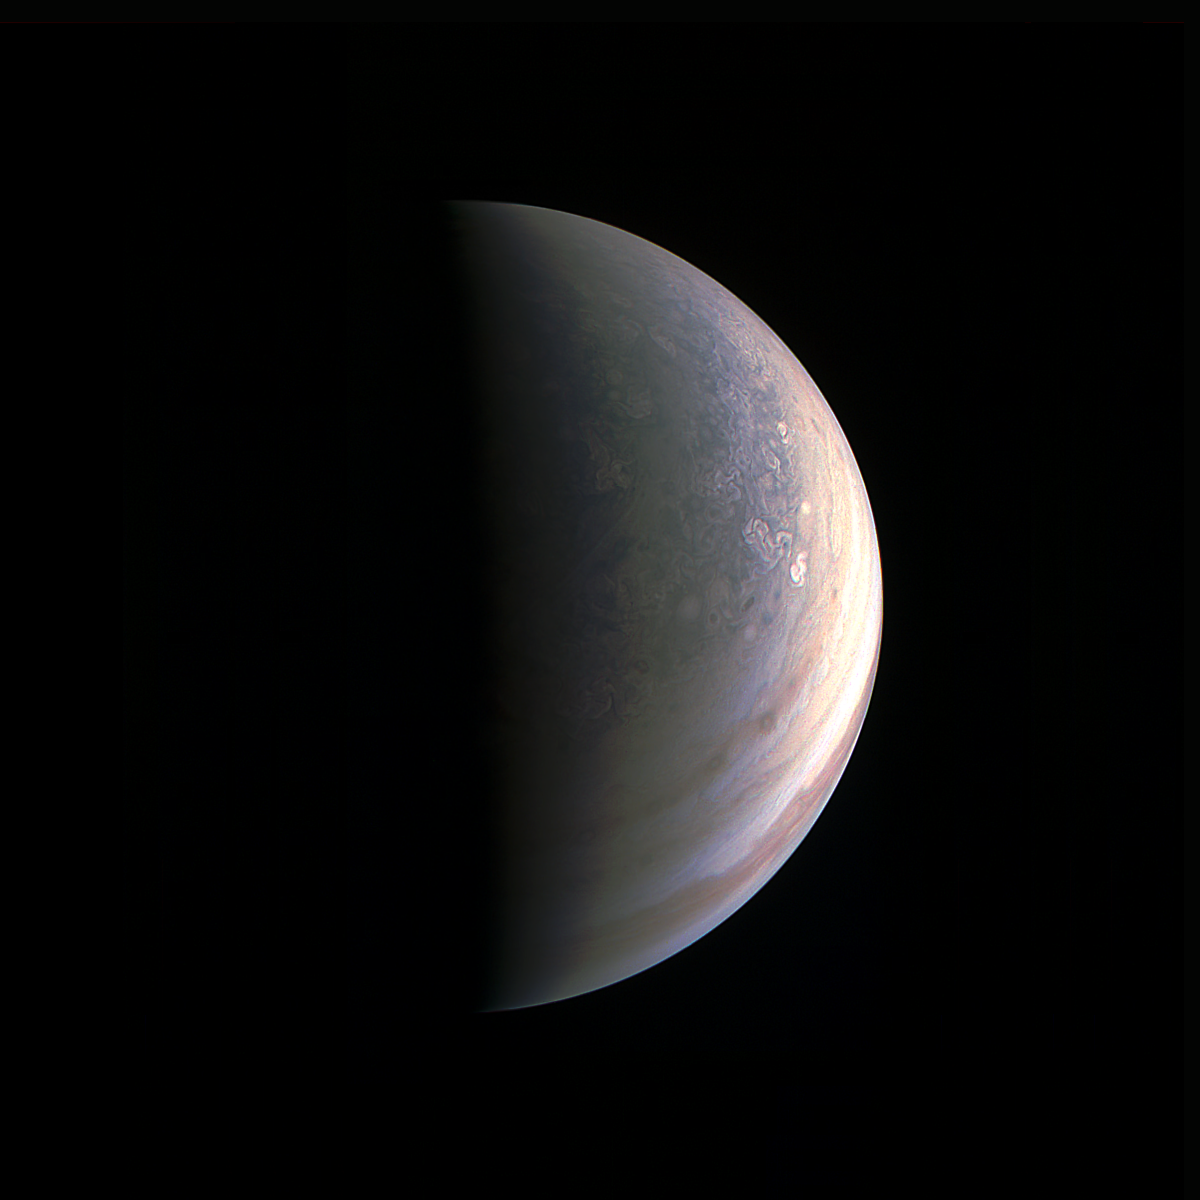

Closing in on Jupiter’s North Pole

As NASA’s Juno spacecraft closed in on Jupiter for its Aug. 27, 2016 pass, its view grew sharper and fine details in the north polar region became increasingly visible.

The JunoCam instrument obtained this view on August 27, about two hours before closest approach, when the spacecraft was 120,000 miles (195,000 kilometers) away from the giant planet (i.e., for Jupiter’s center).

Unlike the equatorial region’s familiar structure of belts and zones, the poles are mottled with rotating storms of various sizes, similar to giant versions of terrestrial hurricanes. Jupiter’s poles have not been seen from this perspective since the Pioneer 11 spacecraft flew by the planet in 1974.

NASA’s Jet Propulsion Laboratory, Pasadena, California, manages the Juno mission for the principal investigator, Scott Bolton, of Southwest Research Institute in San Antonio. The Juno mission is part of the New Frontiers Program managed at NASA’s Marshall Space Flight Center in Huntsville, Alabama. Lockheed Martin Space Systems, Denver, built the spacecraft. JPL is a division of Caltech in Pasadena.

Credit: NASA/JPL-Caltech/SwRI/MSSS